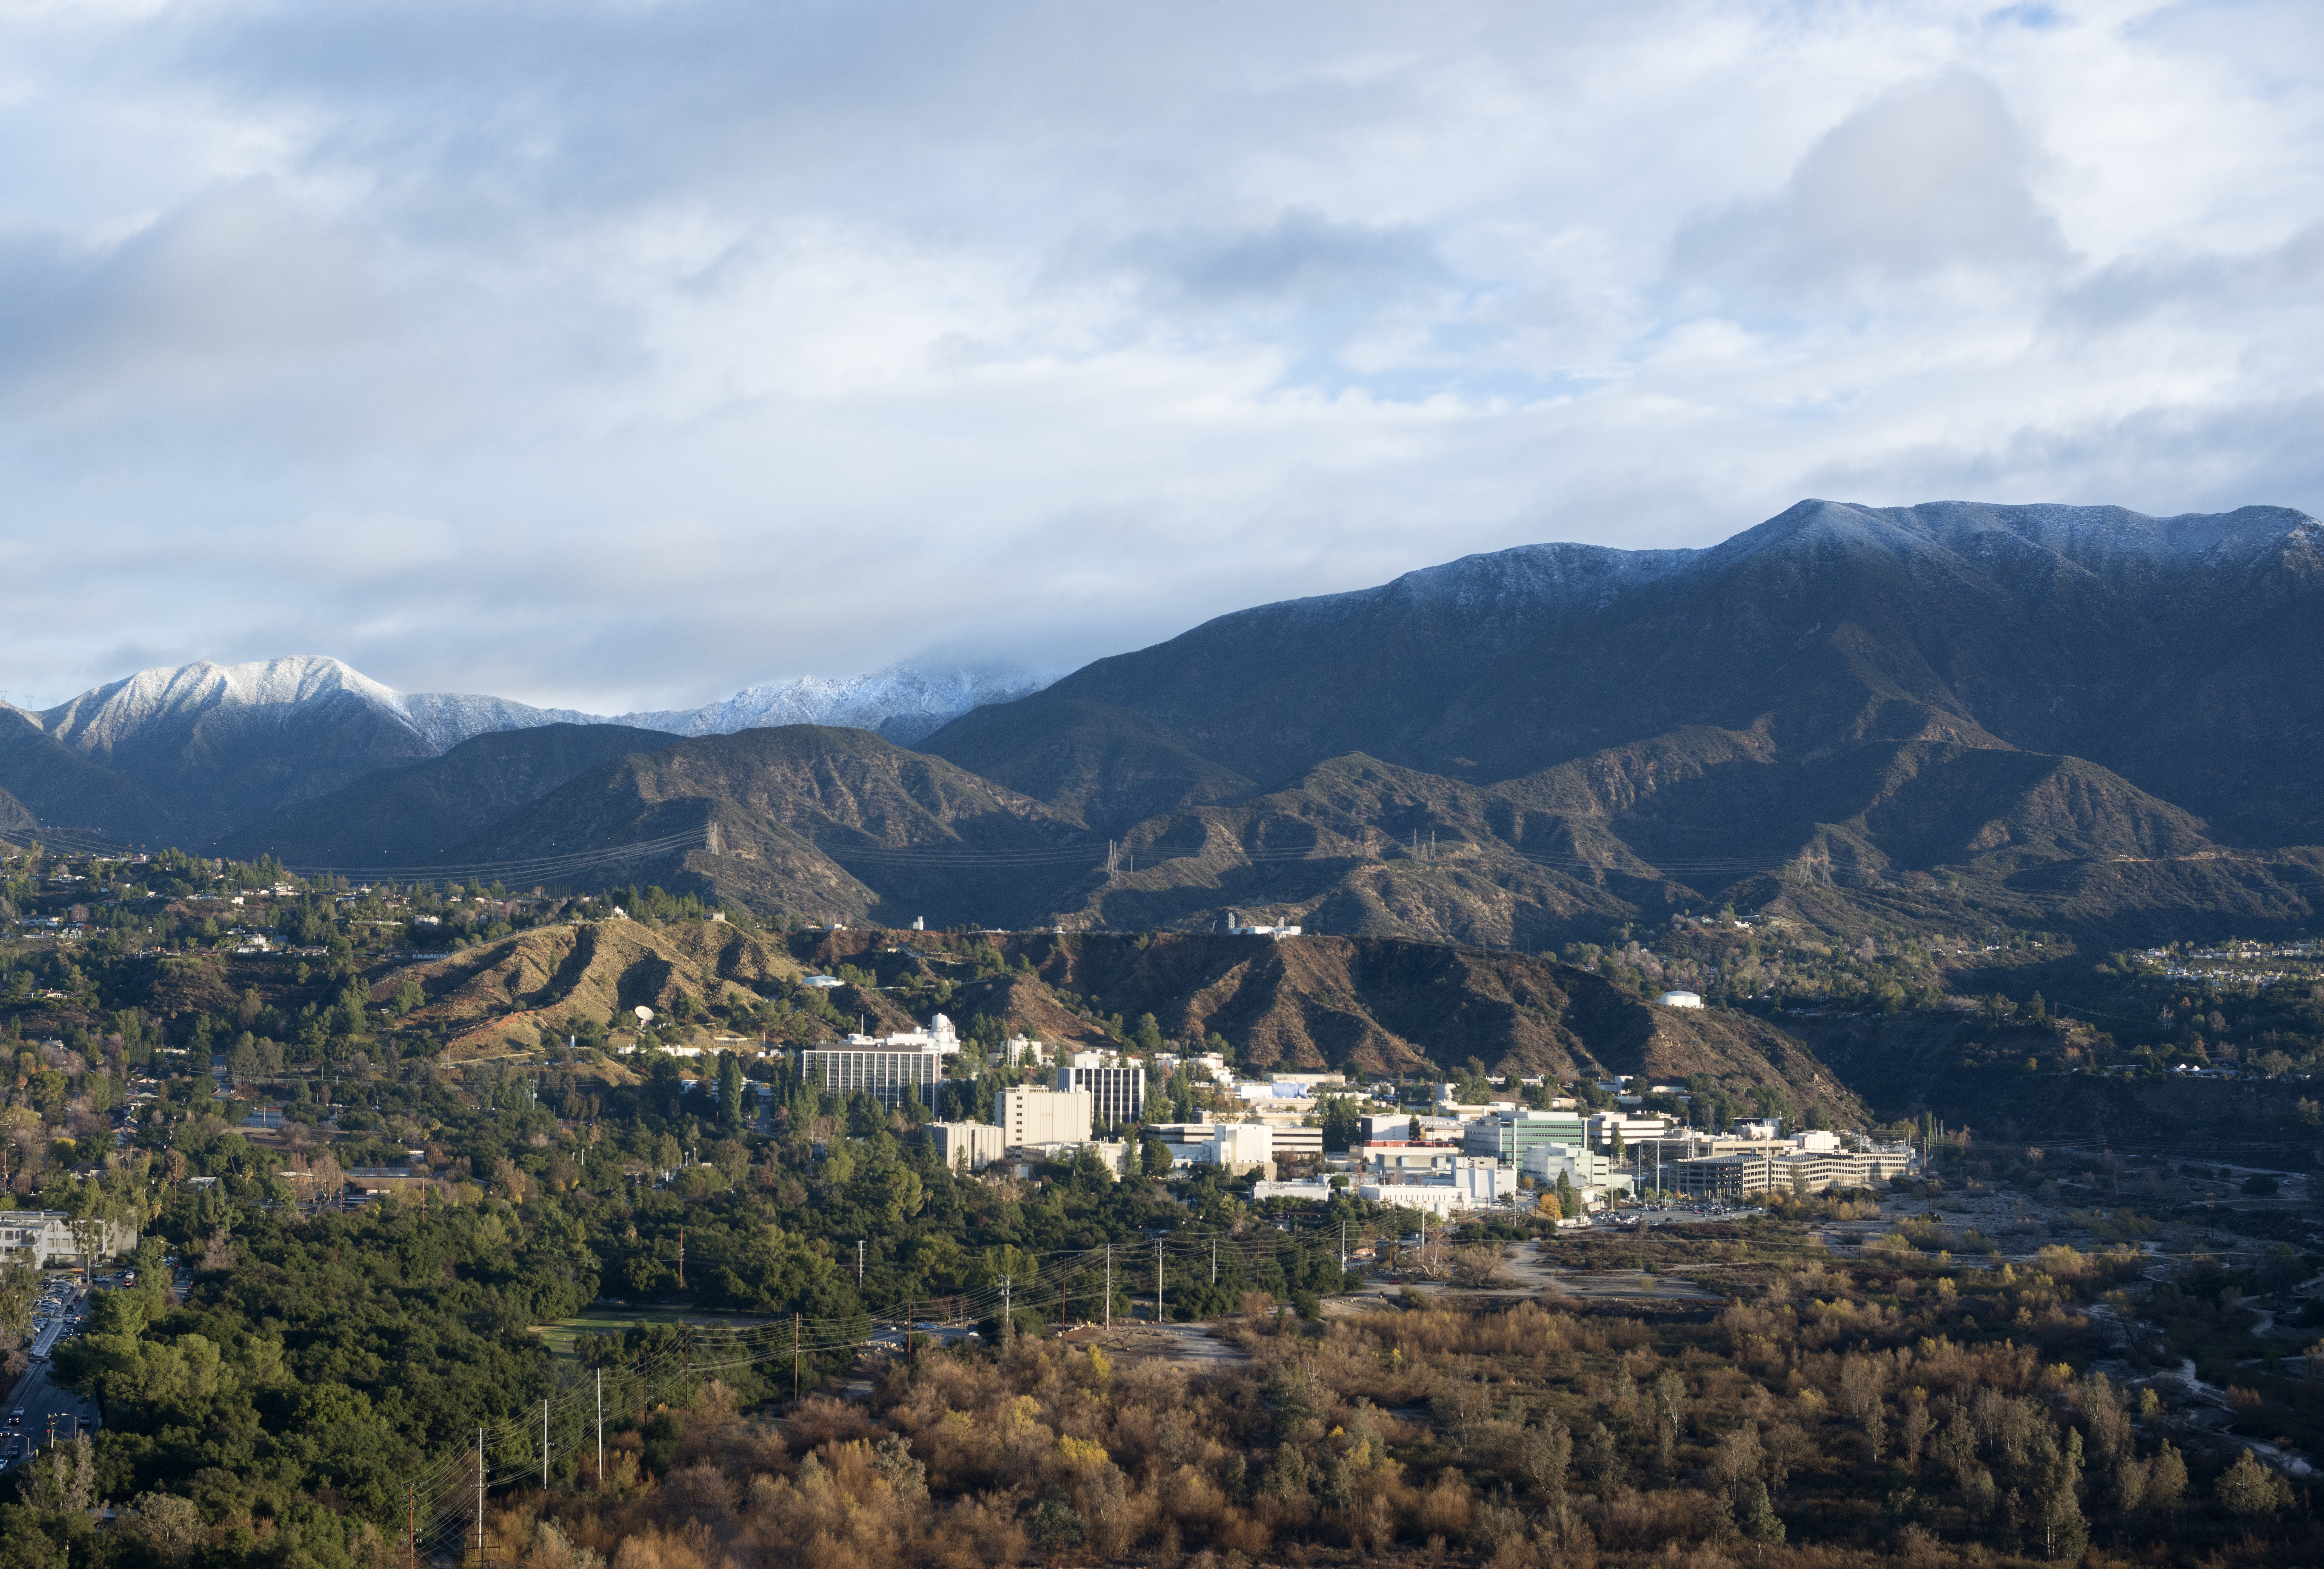

Jet Propulsion Laboratory Nestled in Hillside

Photo of NASA’s Jet Propulsion Laboratory nestled in the Pasadena, Calif. hillside, taken in January, 2016.

Credit: NASA/JPL-Caltech